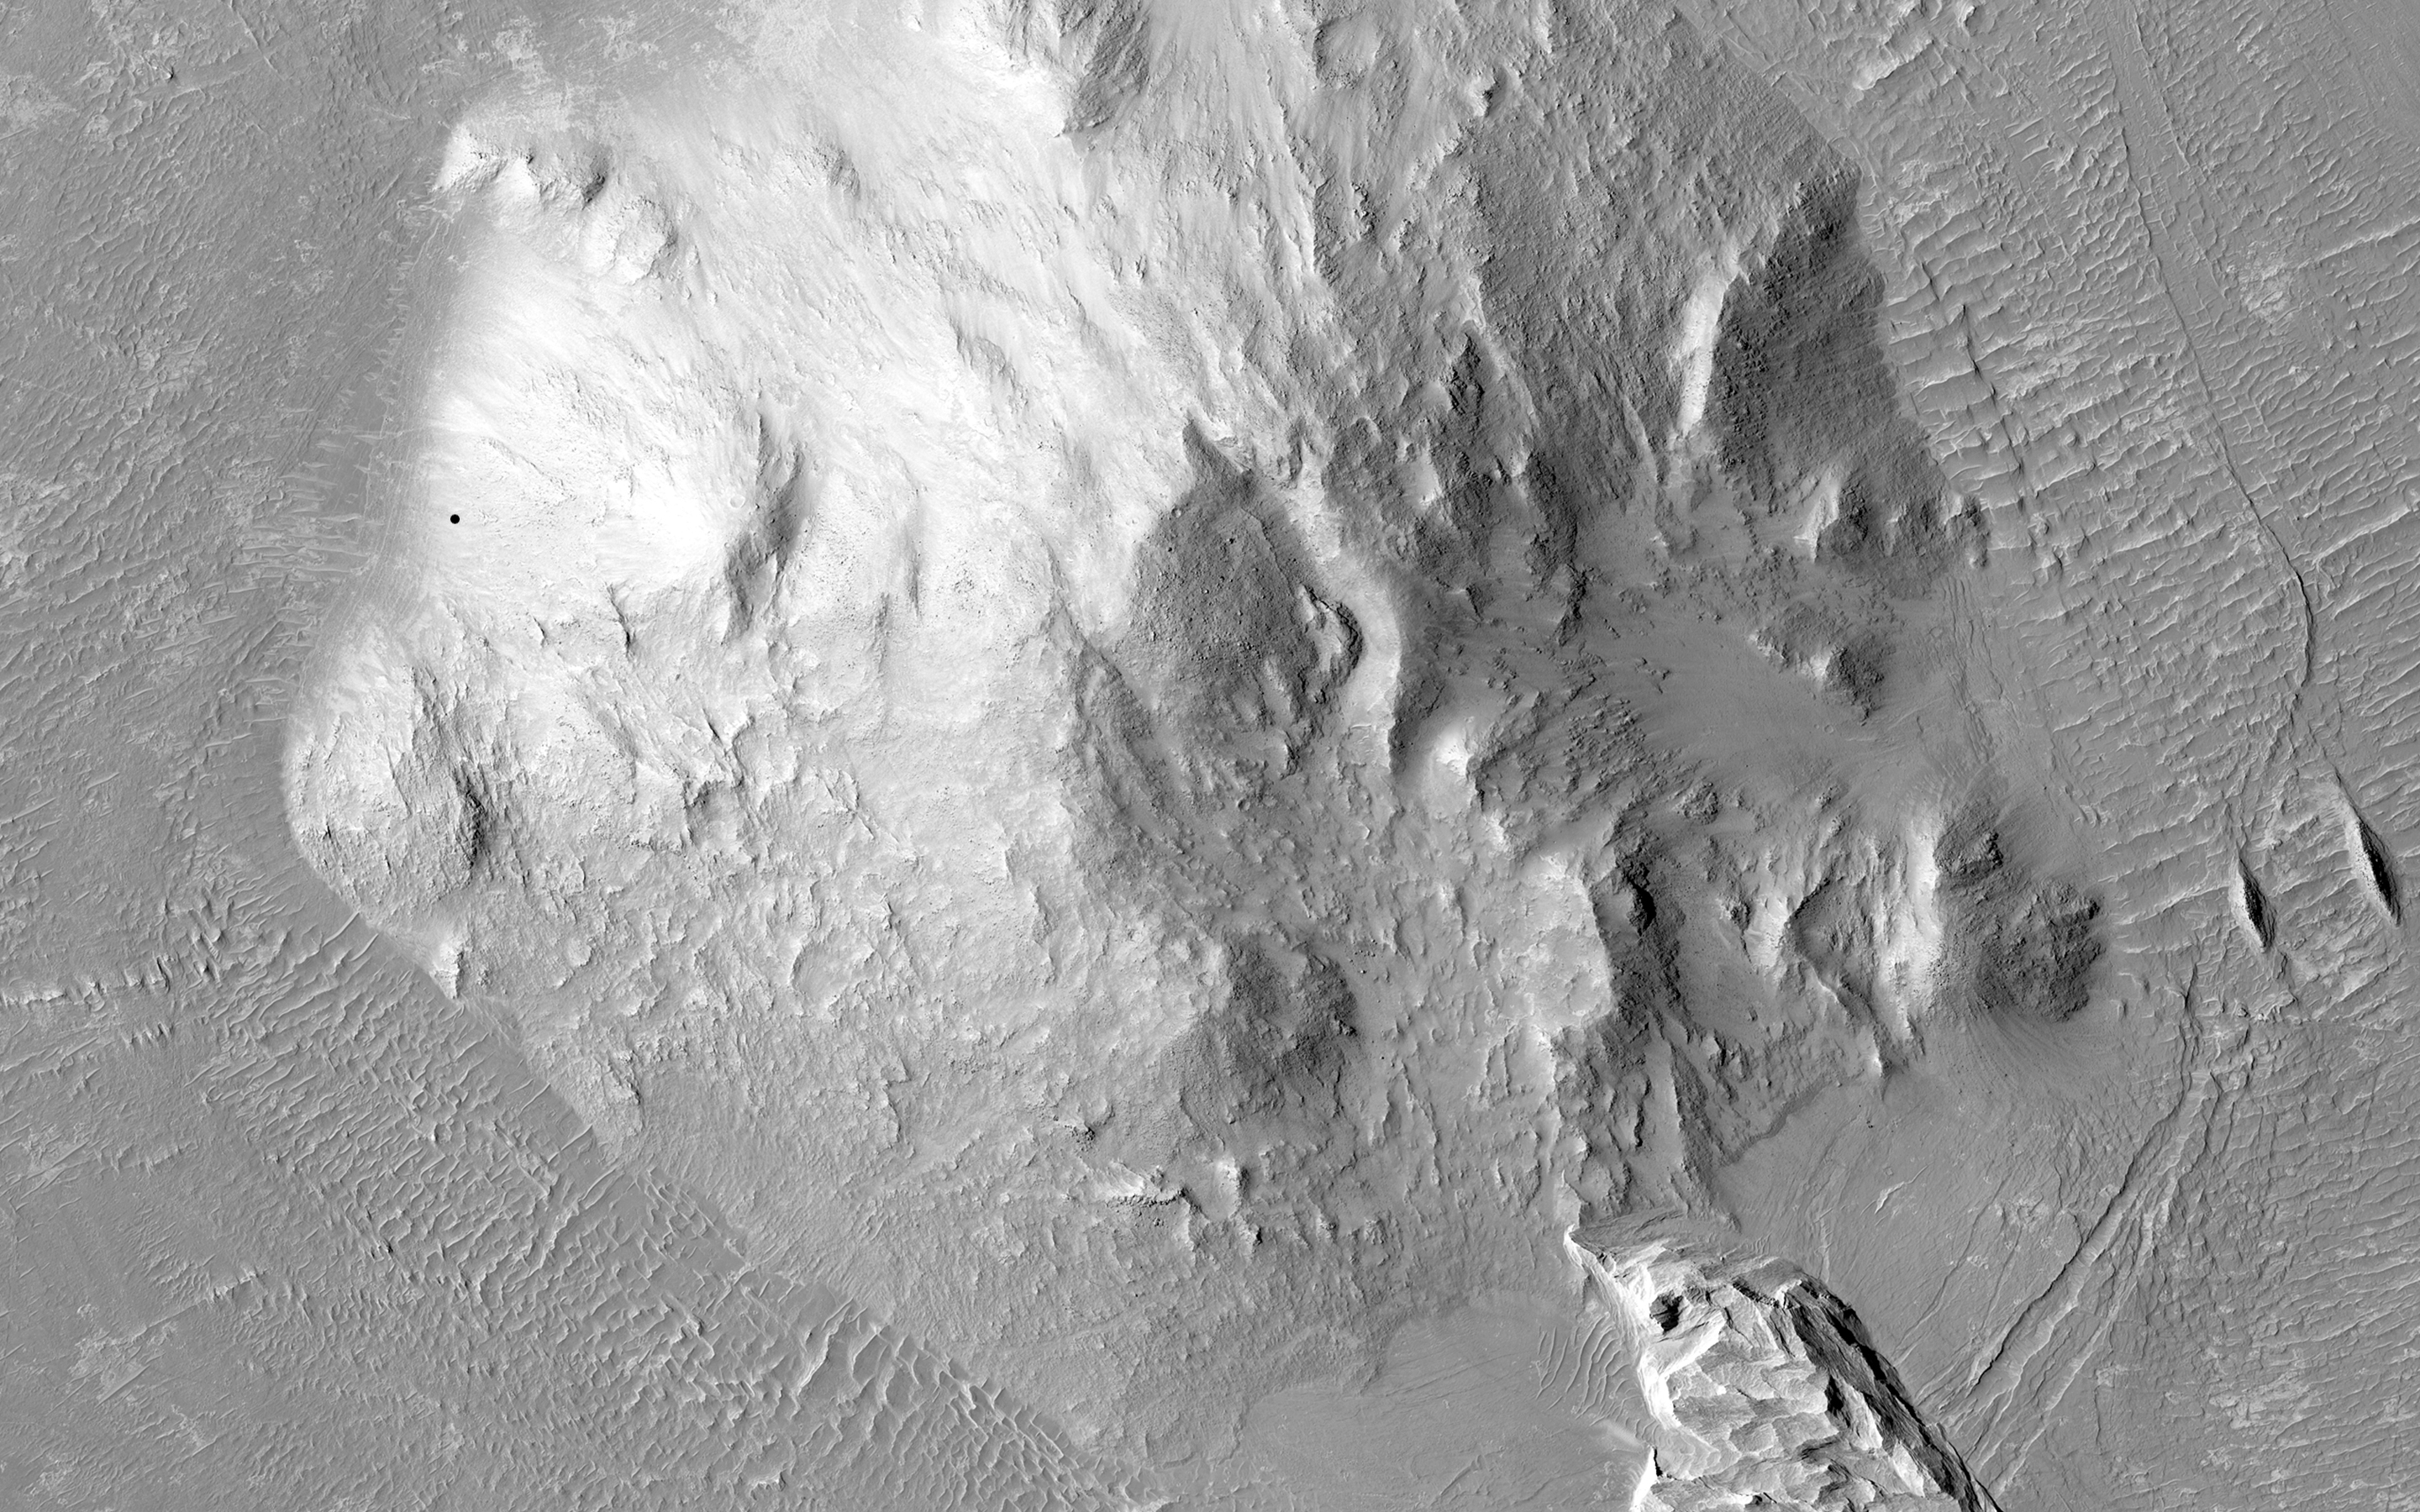

Differential Compaction around a Crater Peak

This image shows a central peak that is surrounded by a ring-like graben feature and relatively flat terrain. Does the graben show evidence of what geologists call “differential compaction”?

Compaction refers to sediment that is originally porous and is covered up by other sediment (called “loading”) that reduces that porousness. In other words, sand particles are pushed closer and closer together. Differential compaction is when there is variation in the thickness of a given area that creates uneven surface and has different degrees of porosity. The presence of the graben might be a clue to the formation of such unevenness.

HiRISE is one of six instruments on NASA’s Mars Reconnaissance Orbiter. The University of Arizona, Tucson, operates the orbiter’s HiRISE camera, which was built by Ball Aerospace & Technologies Corp., Boulder, Colo. NASA’s Jet Propulsion Laboratory, a division of the California Institute of Technology in Pasadena, manages the Mars Reconnaissance Orbiter Project for the NASA Science Mission Directorate, Washington.

Credit: NASA/JPL-Caltech/Univ. of Arizona